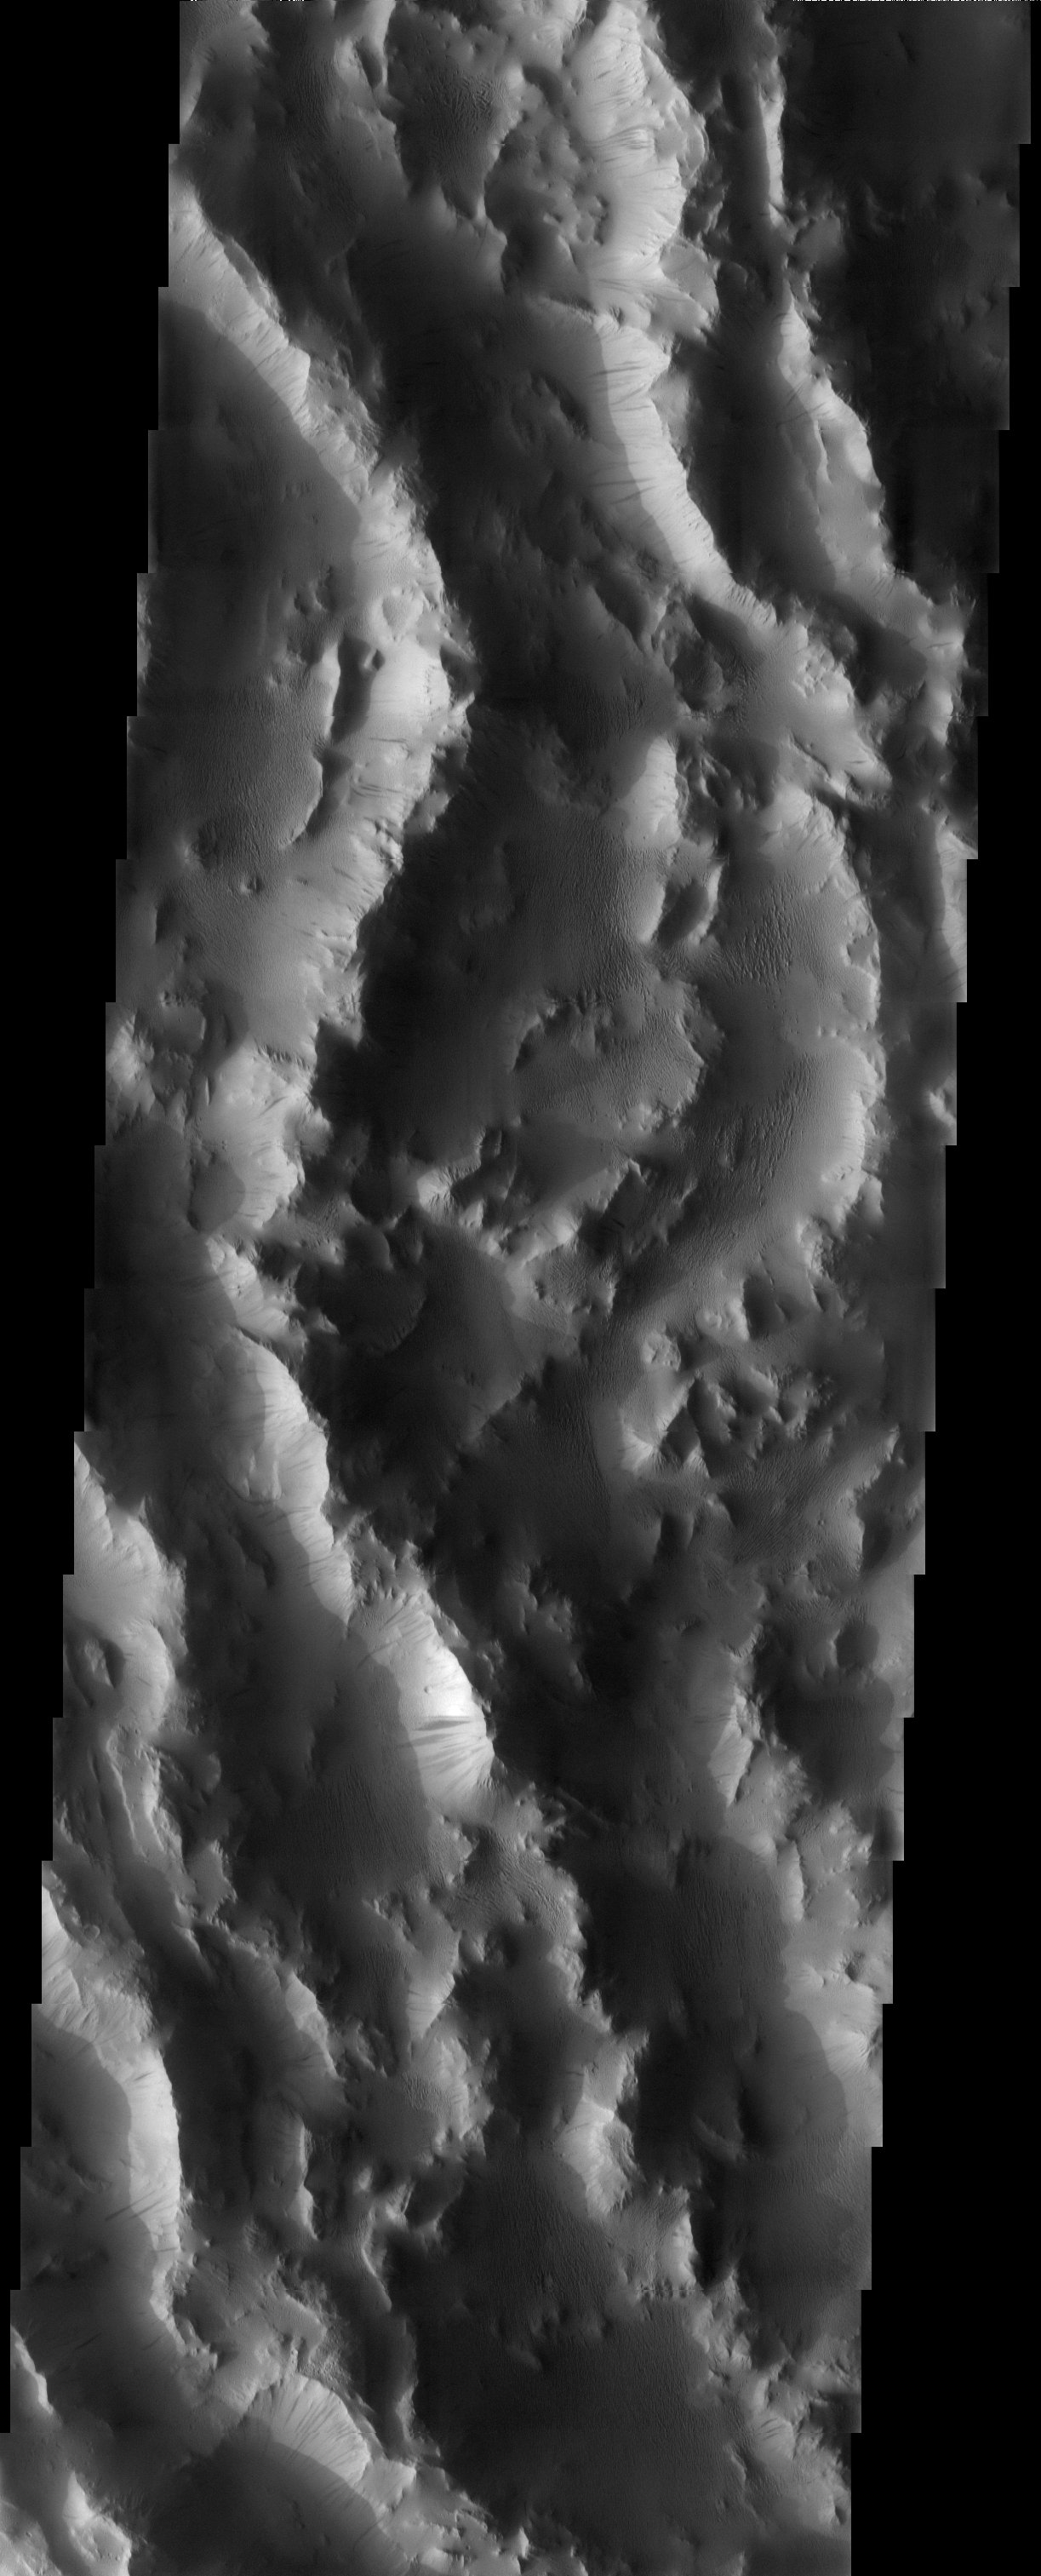

Lycus Sulci

Released 6 June 2003

The remarkably rugged terrain that is part of a massive lobe of material extending over 700 km from the basal scarp of Olympus Mons is called sulci, which means furrows or grooves. This Latin word especially applies to the furrows on the surface of the brain, a definition that is visually fitting in the case of this image. The furrows are roughly a half to one km deep. Note the abundance of dark-toned slope streaks, which demonstrates that this is a region with significant dust accumulation.

Image information: VIS instrument. Latitude 21.3, Longitude 213.6 East (146.4 West). 19 meter/pixel resolution.

Note: this THEMIS visual image has not been radiometrically nor geometrically calibrated for this preliminary release. An empirical correction has been performed to remove instrumental effects. A linear shift has been applied in the cross-track and down-track direction to approximate spacecraft and planetary motion. Fully calibrated and geometrically projected images will be released through the Planetary Data System in accordance with Project policies at a later time.

NASA’s Jet Propulsion Laboratory manages the 2001 Mars Odyssey mission for NASA’s Office of Space Science, Washington, D.C. The Thermal Emission Imaging System (THEMIS) was developed by Arizona State University, Tempe, in collaboration with Raytheon Santa Barbara Remote Sensing. The THEMIS investigation is led by Dr. Philip Christensen at Arizona State University. Lockheed Martin Astronautics, Denver, is the prime contractor for the Odyssey project, and developed and built the orbiter. Mission operations are conducted jointly from Lockheed Martin and from JPL, a division of the California Institute of Technology in Pasadena.

Credit: NASA/JPL/Arizona State University